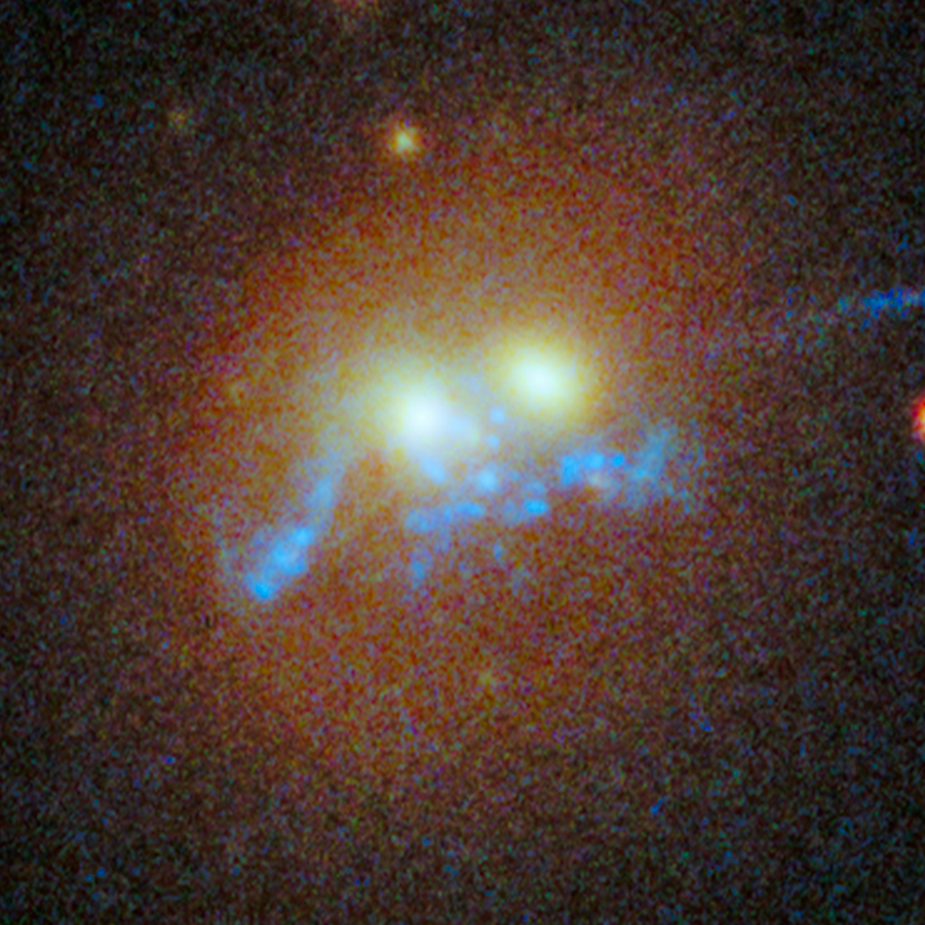

Spiral Bridge of Young Stars in SDSS J1531+3414

Object Name: SDSS J1531+3414
Object Description: Young stars
Instrument: HST/WFC3/UVIS and HST/WFC3/IR
Filters: F390W (C), F606W (V), F814W (I), and F160W (H)

This composite image includes exposures acquired by the WFC3 instruments on the Hubble Space Telescope. Several filters were used to sample broad wavelength ranges. The color results from assigning different hues (colors) to each monochromatic (grayscale) image associated with an individual filter. In this case, the assigned colors are: Blue: F390W (C) Cyan: F606W (V) Yellow: F814W (I) Red: F160W (H)

Credit: NASA, ESA, and G. Tremblay (European Southern Observatory); Acknowledgment: M. Gladders and M. Florian (University of Chicago), S. Baum, C. O'Dea, K. Cooke (Rochester Institute of Technology), M. Bayliss (Harvard-Smithsonian Center for Astrophysics), H. Dahle (University of Oslo), T. Davis (European Southern Observatory), J. Rigby (Goddard Space Flight Center), K. Sharon (University of Michigan), E. Soto (The Catholic University of America), and E. Wuyts (Max Planck Institute for Extraterrestrial Physics)